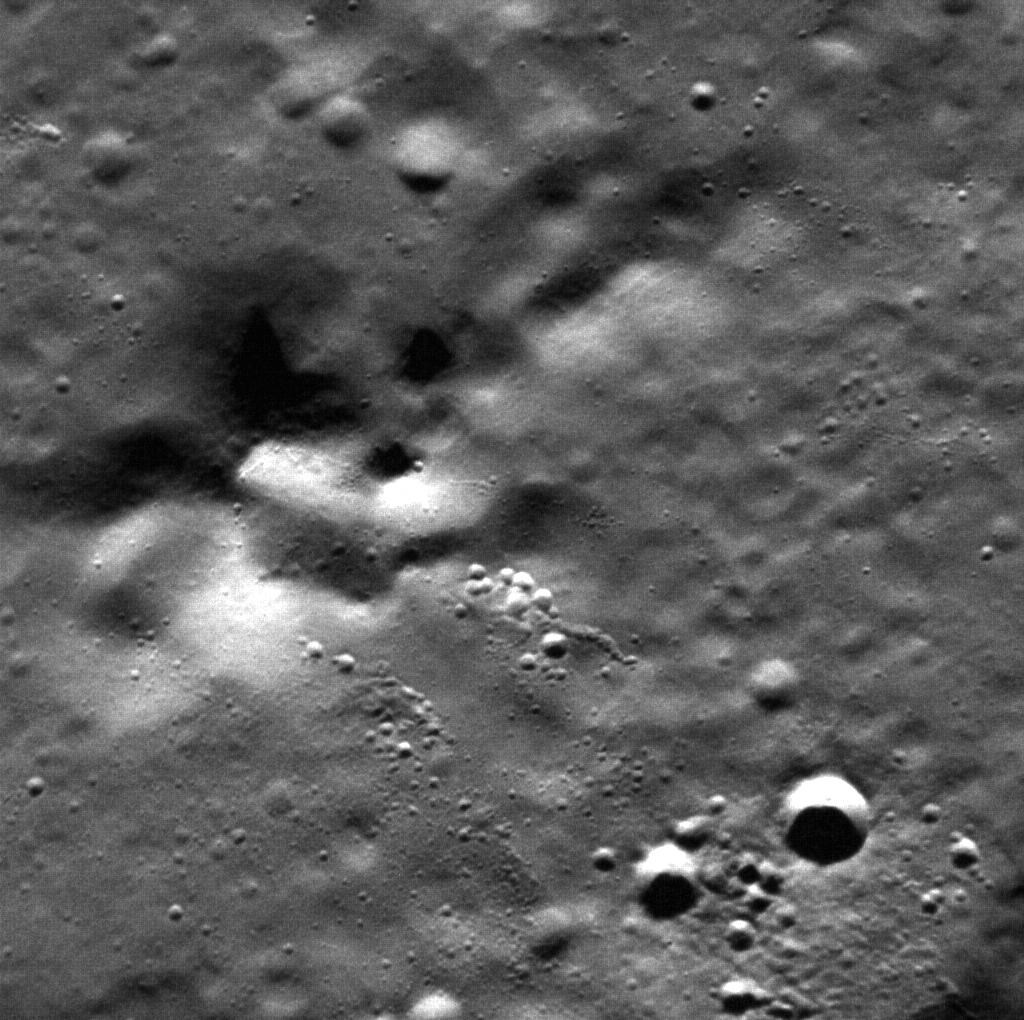

Unnamed Peaks

The mounds in this image are the central peak of an unnamed crater approximately 47 km in diameter, imaged at such high resolution (18 meters/pixel) that only the crater’s interior can be seen. Central peaks are of great interest because they expose material that originally resided at depth in the target material.

This image was acquired as a high-resolution targeted observation. Targeted observations are images of a small area on Mercury’s surface at resolutions much higher than the 250-meter/pixel (820 feet/pixel) morphology base map or the 1-kilometer/pixel (0.6 miles/pixel) color base map. It is not possible to cover all of Mercury’s surface at this high resolution during MESSENGER’s one-year mission, but several areas of high scientific interest are generally imaged in this mode each week.

On March 17, 2011 (March 18, 2011, UTC), MESSENGER became the first spacecraft ever to orbit the planet Mercury. The mission is currently in its commissioning phase, during which spacecraft and instrument performance are verified through a series of specially designed checkout activities. In the course of the one-year primary mission, the spacecraft’s seven scientific instruments and radio science investigation will unravel the history and evolution of the Solar System’s innermost planet. Visit the Why Mercury? section of this website to learn more about the science questions that the MESSENGER mission has set out to answer.

Date acquired: April 10, 2011
Image Mission Elapsed Time (MET): 210938843
Image ID: 114409
Instrument: Narrow Angle Camera (NAC) of the Mercury Dual Imaging System (MDIS)
Center Latitude: 71.02°
Center Longitude: 328.5° E
Resolution: 18 meters/pixel
Scale: The image is approximately 18 km across
Incidence Angle: 71.0°
Emission Angle: 3.9°
Phase Angle: 74.9°

These images are from MESSENGER, a NASA Discovery mission to conduct the first orbital study of the innermost planet, Mercury. For information regarding the use of images, see the MESSENGER image use policy.

Credit: NASA/Johns Hopkins University Applied Physics Laboratory/Carnegie Institution of Washington